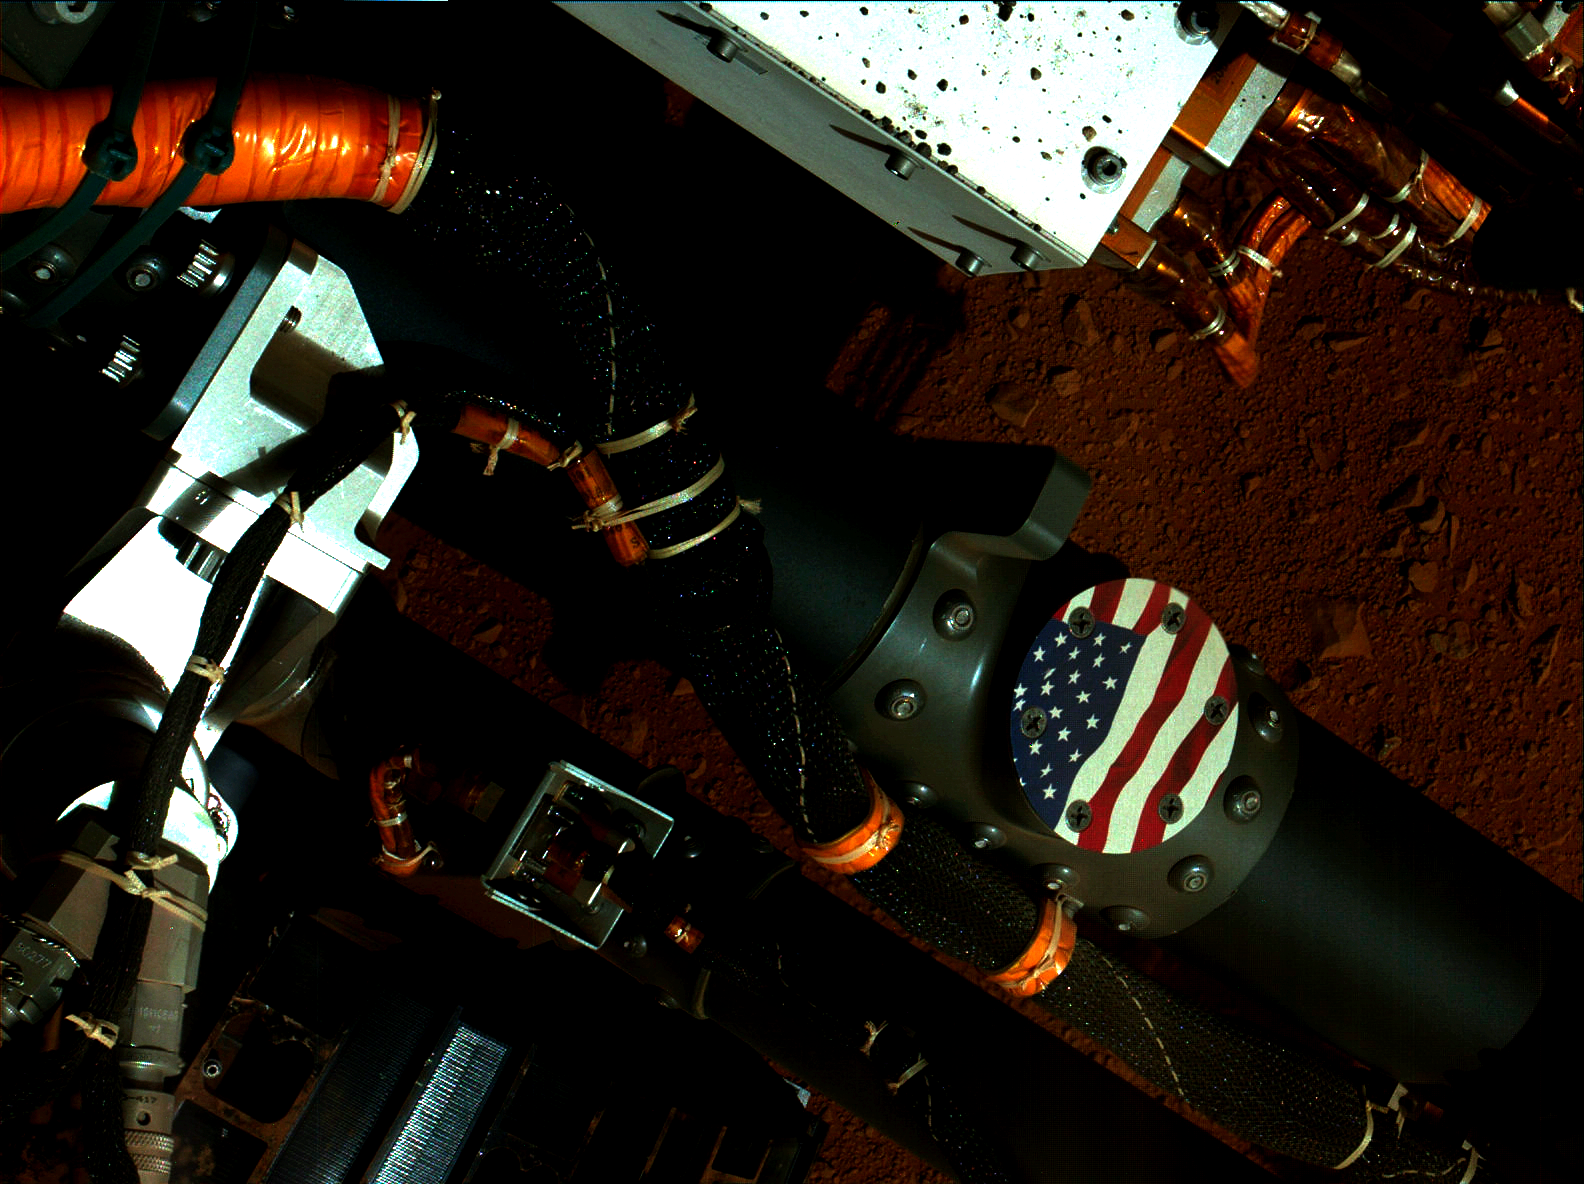

Curiosity’s Stars and Stripes

This view of the American flag medallion on NASA’s Mars rover Curiosity was taken by the rover’s Mars Hand Lens Imager (MAHLI) during the 44th Martian day, or sol, of Curiosity’s work on Mars (Sept. 19, 2012). The flag is one of four “mobility logos” placed on the rover’s mobility rocker arms.

The circular medallion of the flag is made of anodized aluminum and measures 2.68 inches (68 millimeters) in diameter. The medallion was affixed with bolts to locations on the rocker arms where flight hardware was once considered, but ultimately deemed unnecessary.

The other three medallions adorning the rover’s rocker arms are the NASA logo, the JPL logo and the Curiosity mission logo.

The main purpose of Curiosity’s MAHLI camera is to acquire close-up, high-resolution views of rocks and soil at the rover’s Gale Crater field site. The camera is capable of focusing on any target at distances of about 0.8 inch (2.1 centimeters) to infinity, providing versatility for other uses, such as views of the rover itself from different angles.

Credit: NASA/JPL-Caltech/MSSS